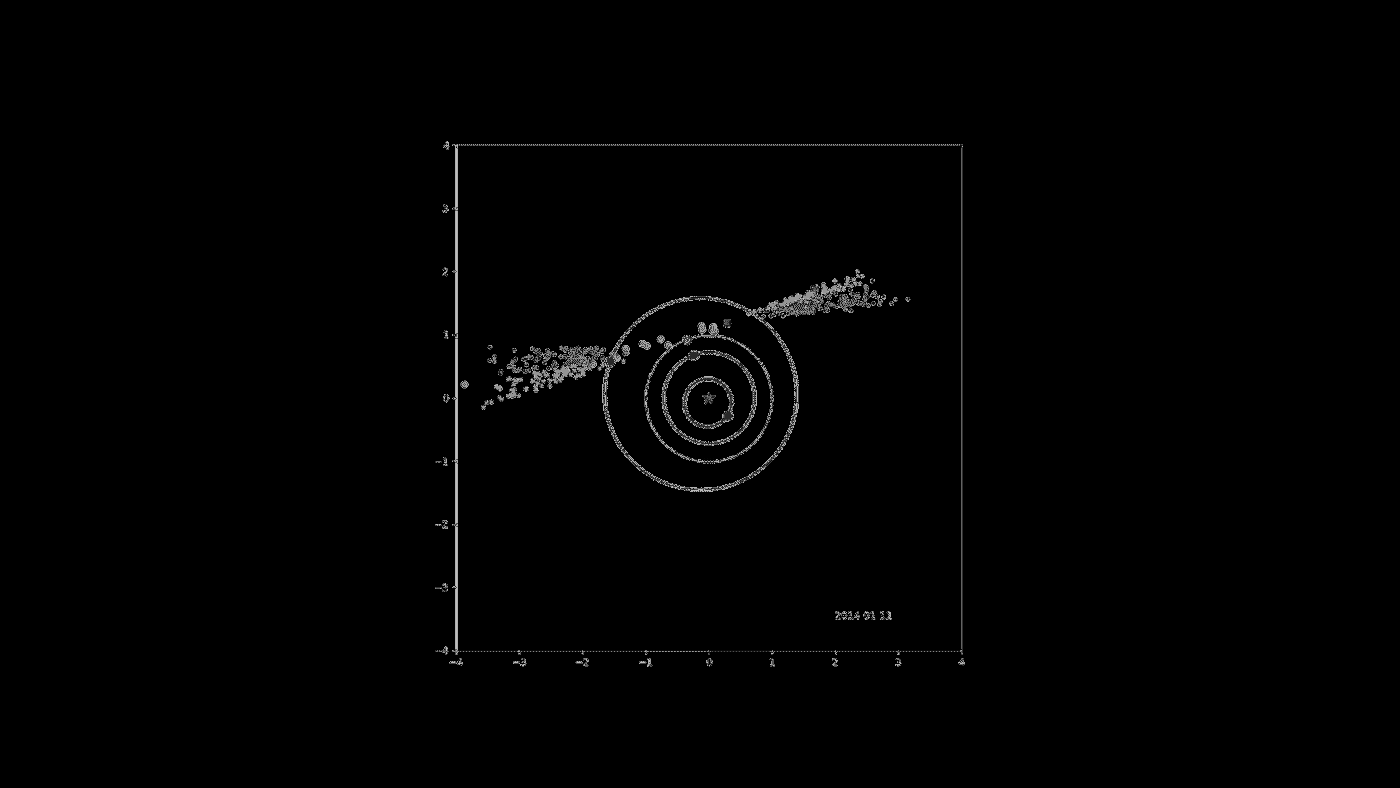

Four Years of NASA NEOWISE Data

This movie shows the progression of NASA’s Near-Earth Object Wide-field Survey Explorer (NEOWISE) investigation for the mission’s first four years following its restart in December 2013. Green dots represent near-Earth objects. Gray dots represent all other asteroids which are mainly in the main asteroid belt between Mars and Jupiter. Yellow squares represent comets.

Since the mission was restarted in December 2013, after a period of hibernation, the asteroid- and comet-hunter has completely scanned the skies nearly eight times and has observed and characterized 29,375 objects in four years of operations. This total includes 788 near-Earth objects and 136 comets since the mission restart.

JPL manages NEOWISE for NASA’s Science Mission Directorate at the agency’s headquarters in Washington. The Space Dynamics Laboratory in Logan, Utah, built the science instrument. Ball Aerospace & Technologies Corp. of Boulder, Colorado, built the spacecraft. Science operations and data processing take place at the Infrared Processing and Analysis Center at the California Institute of Technology in Pasadena. Caltech manages JPL for NASA.

Credit: NASA/JPL-Caltech/PSI